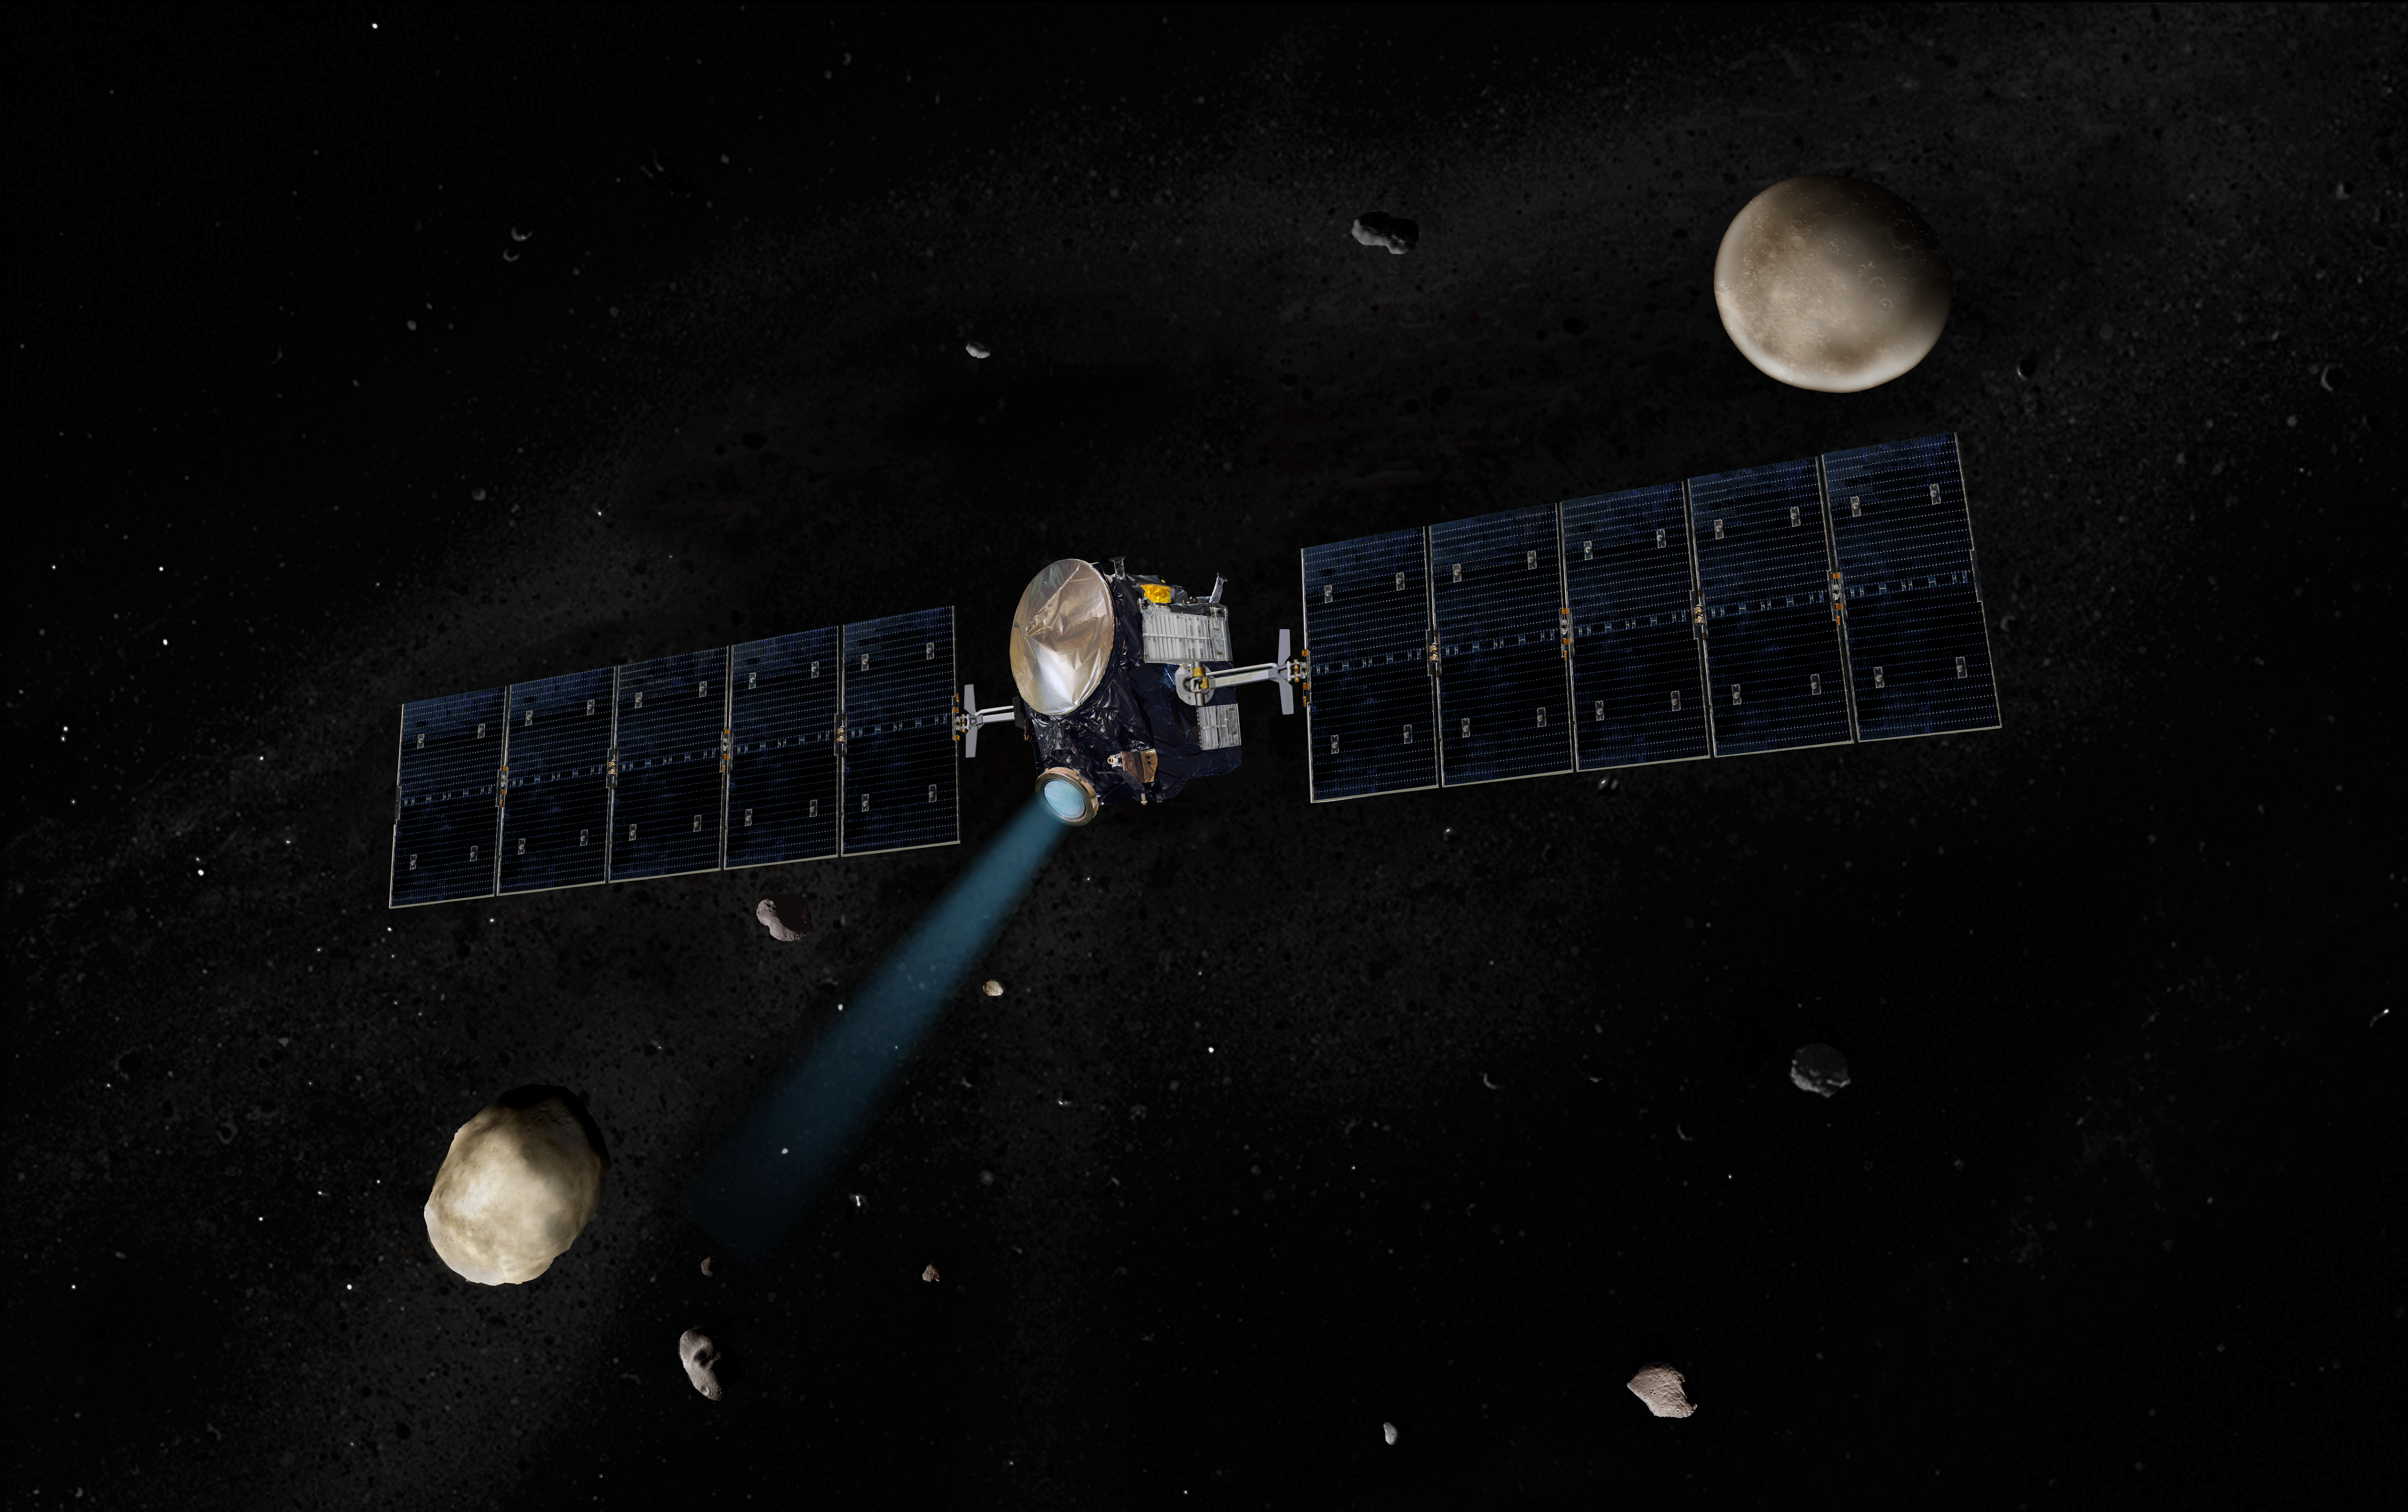

Dawn Spacecraft with Vesta and Ceres (Artist’s Concept)

Artist’s concept of the Dawn spacecraft with Vesta and Ceres.

Dawn, part of NASA’s Discovery Program of competitively selected missions, was launched in 2007 to orbit the large asteroid Vesta and the dwarf planet Ceres. The two bodies have very different properties from each other. By observing them both with the same set of instruments, Dawn will probe the early solar system and specify the properties of each body.

The Dawn mission to Vesta and Ceres is managed by JPL, a division of the California Institute of Technology in Pasadena, for NASA’s Science Mission Directorate, Washington. The University of California, Los Angeles, is responsible for overall Dawn mission science. Other scientific partners include Planetary Science Institute, Tucson, Ariz.; Max Planck Institute for Solar System Research, Katlenburg-Lindau, Germany; DLR Institute for Planetary Research, Berlin; Italian National Institute for Astrophysics, Rome; and the Italian Space Agency. Orbital Sciences Corporation of Dulles, Va., designed and built the Dawn spacecraft.

Credit: NASA/JPL